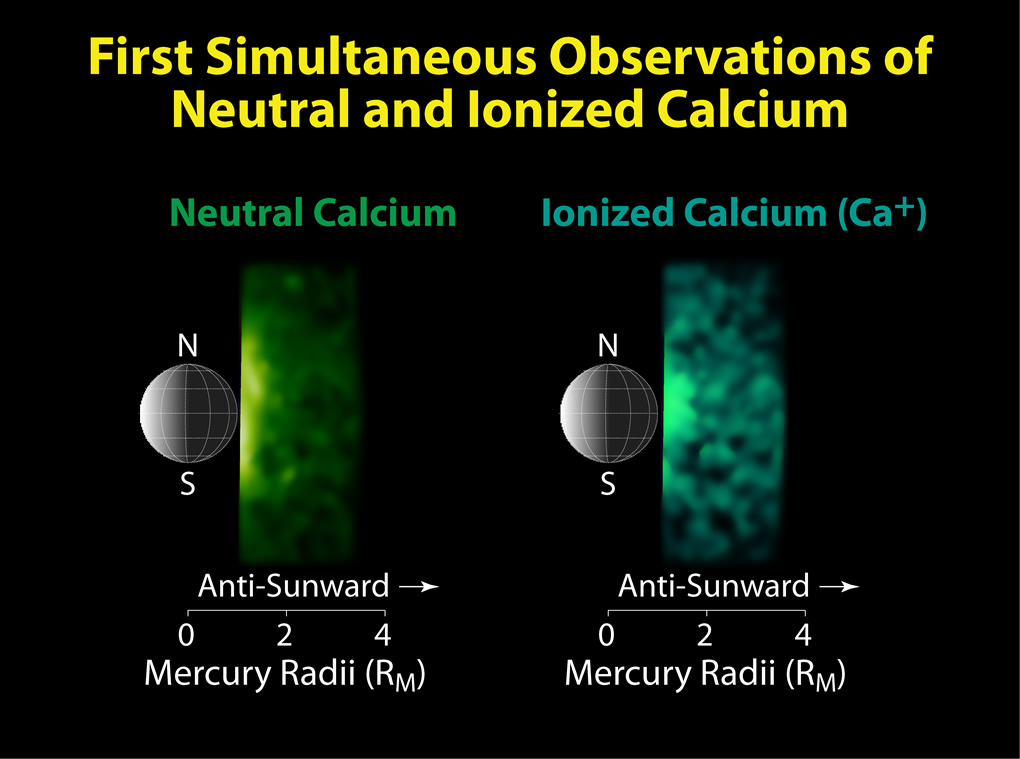

The First Simultaneous Observations of Neutral and Ionized Calcium

Shown here are the first observations of emission from ionized calcium in Mercury’s tail region compared with simultaneous observations of neutral calcium. Neutral calcium is rapidly converted to ionized calcium by sunlight, explaining the generally rapid decrease of neutral calcium away from the planet. The high degree of correlation between the two observed distributions reflects the rapid conversion of neutrals to ions and demonstrates that ionized calcium represents a significant fraction of the overall calcium abundance. Simultaneous measurement of the abundances of calcium neutrals and ions is therefore necessary to determine accurately the total calcium abundance in Mercury’s exosphere. This situation is in contrast to that for sodium and magnesium, which are ionized much more slowly. The significantly longer lifetime for neutral magnesium may explain why its abundance is more widely distributed in the tail region than calcium.

Date Acquired: September 29, 2009
Instrument: Mercury Atmospheric and Surface Composition Spectrometer (MASCS)

These images are from MESSENGER, a NASA Discovery mission to conduct the first orbital study of the innermost planet, Mercury. For information regarding the use of images, see the MESSENGER image use policy.

Credit: NASA/Johns Hopkins University Applied Physics Laboratory/Carnegie Institution of Washington